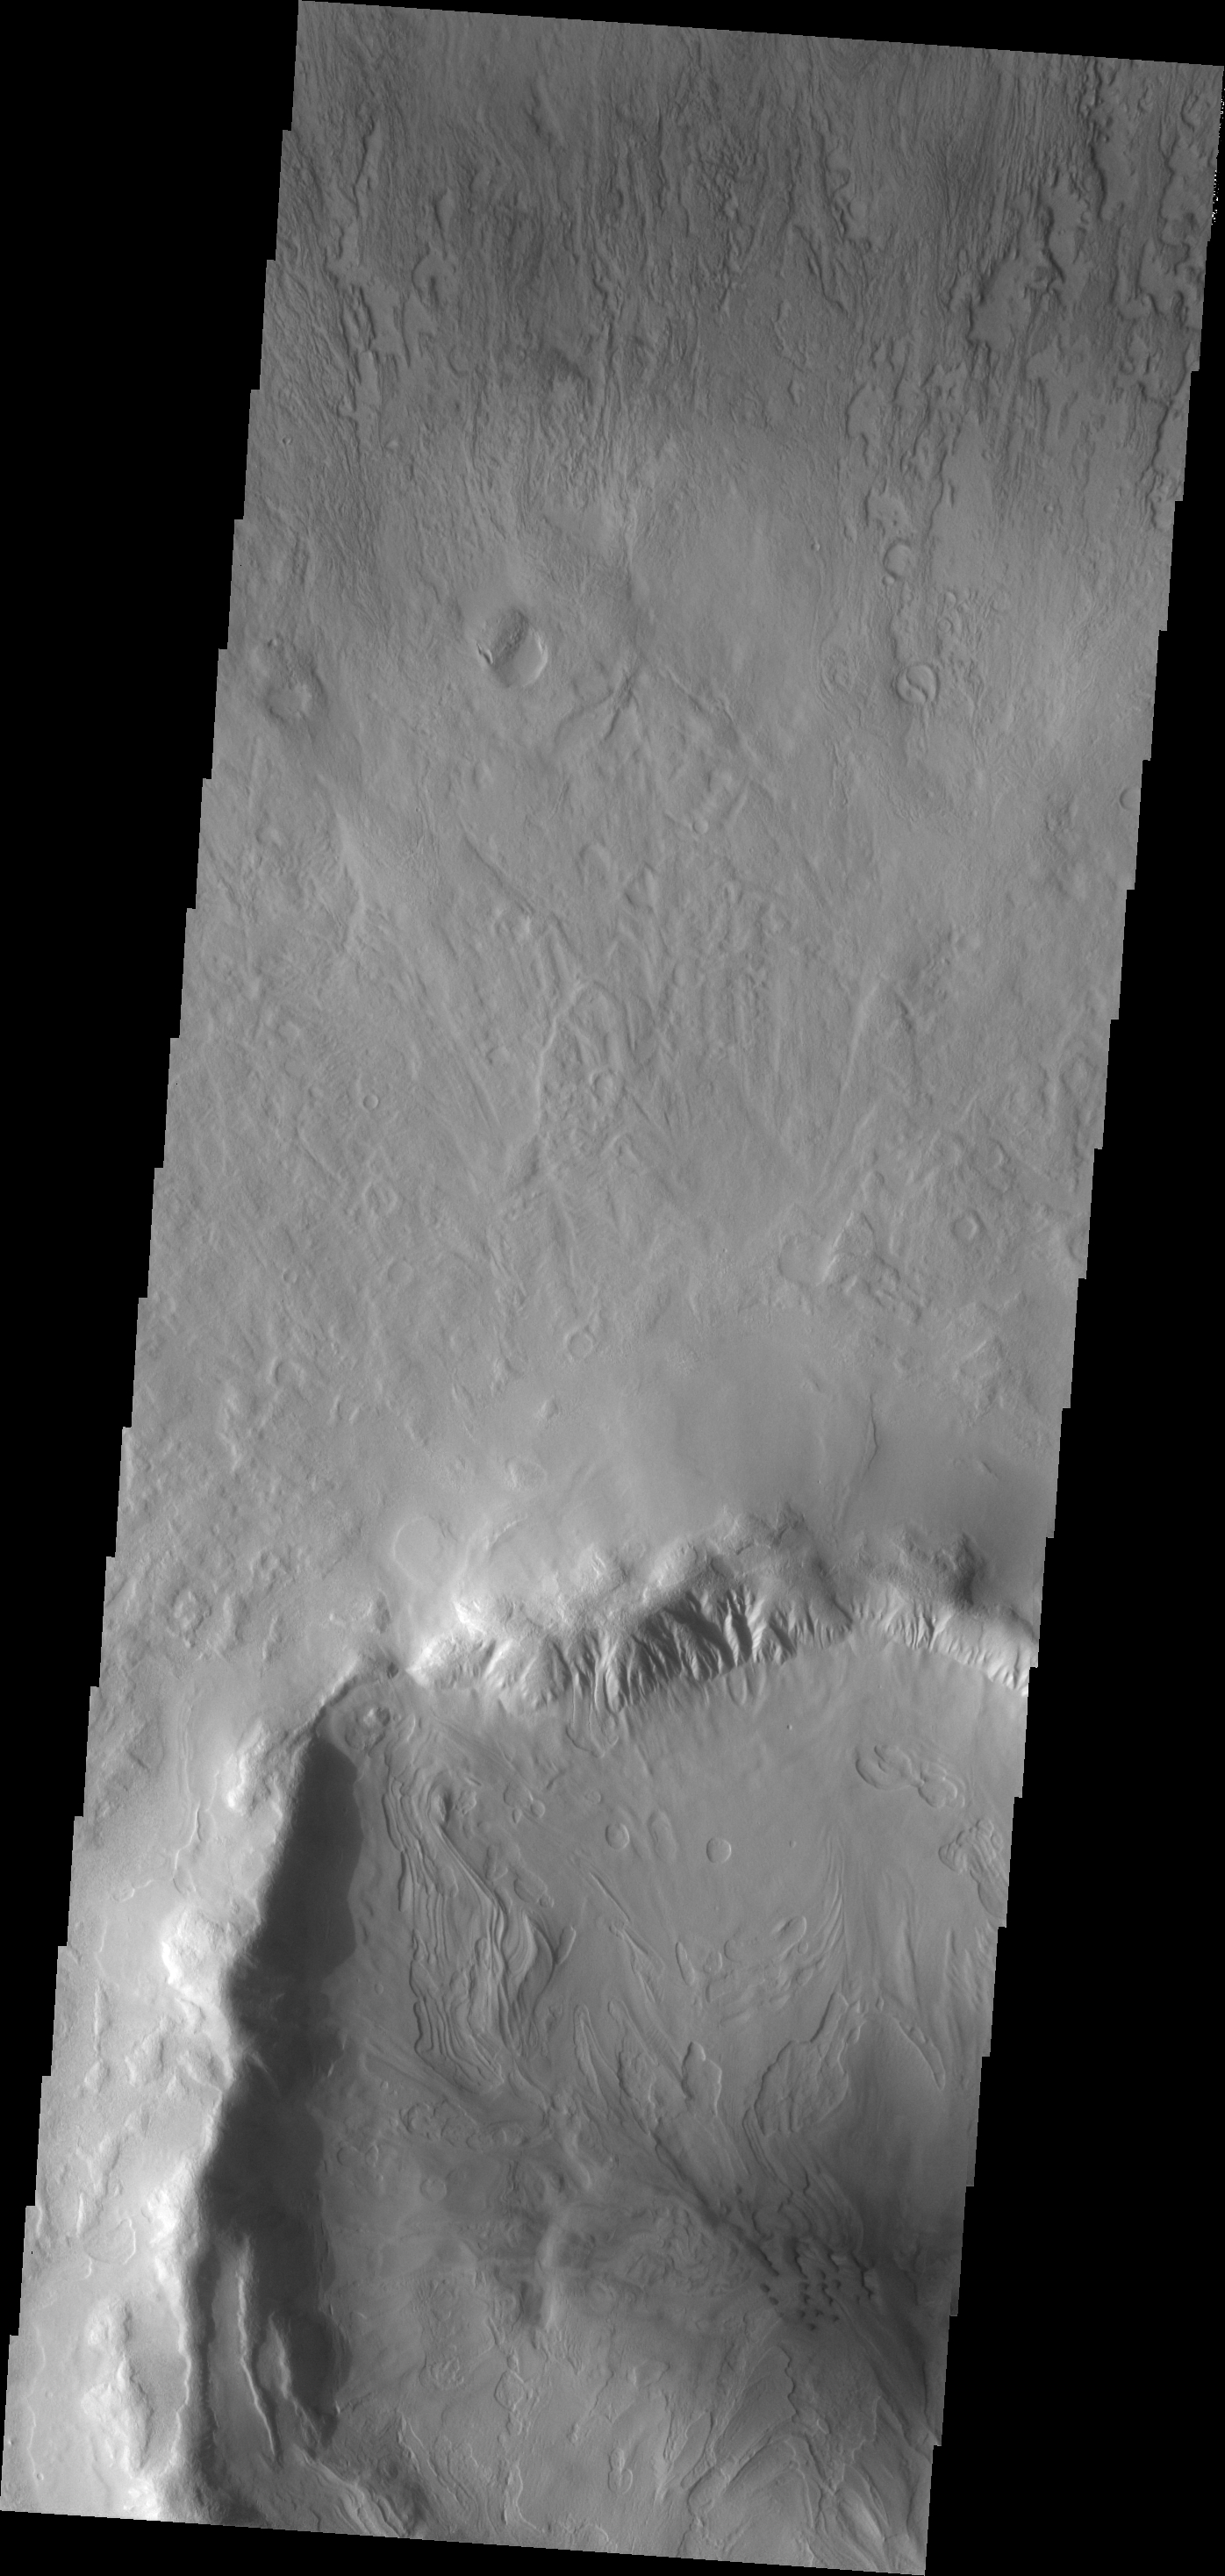

Dunes

The dunes in this image are located in an unnamed crater in Utopia Planitia.

Image information: VIS instrument. Latitude 45.3N, Longitude 69.8E. 19 meter/pixel resolution.

Please see the THEMIS Data Citation Note for details on crediting THEMIS images.

Note: this THEMIS visual image has not been radiometrically nor geometrically calibrated for this preliminary release. An empirical correction has been performed to remove instrumental effects. A linear shift has been applied in the cross-track and down-track direction to approximate spacecraft and planetary motion. Fully calibrated and geometrically projected images will be released through the Planetary Data System in accordance with Project policies at a later time.

NASA’s Jet Propulsion Laboratory manages the 2001 Mars Odyssey mission for NASA’s Office of Space Science, Washington, D.C. The Thermal Emission Imaging System (THEMIS) was developed by Arizona State University, Tempe, in collaboration with Raytheon Santa Barbara Remote Sensing. The THEMIS investigation is led by Dr. Philip Christensen at Arizona State University. Lockheed Martin Astronautics, Denver, is the prime contractor for the Odyssey project, and developed and built the orbiter. Mission operations are conducted jointly from Lockheed Martin and from JPL, a division of the California Institute of Technology in Pasadena.

Credit: NASA/JPL/ASU